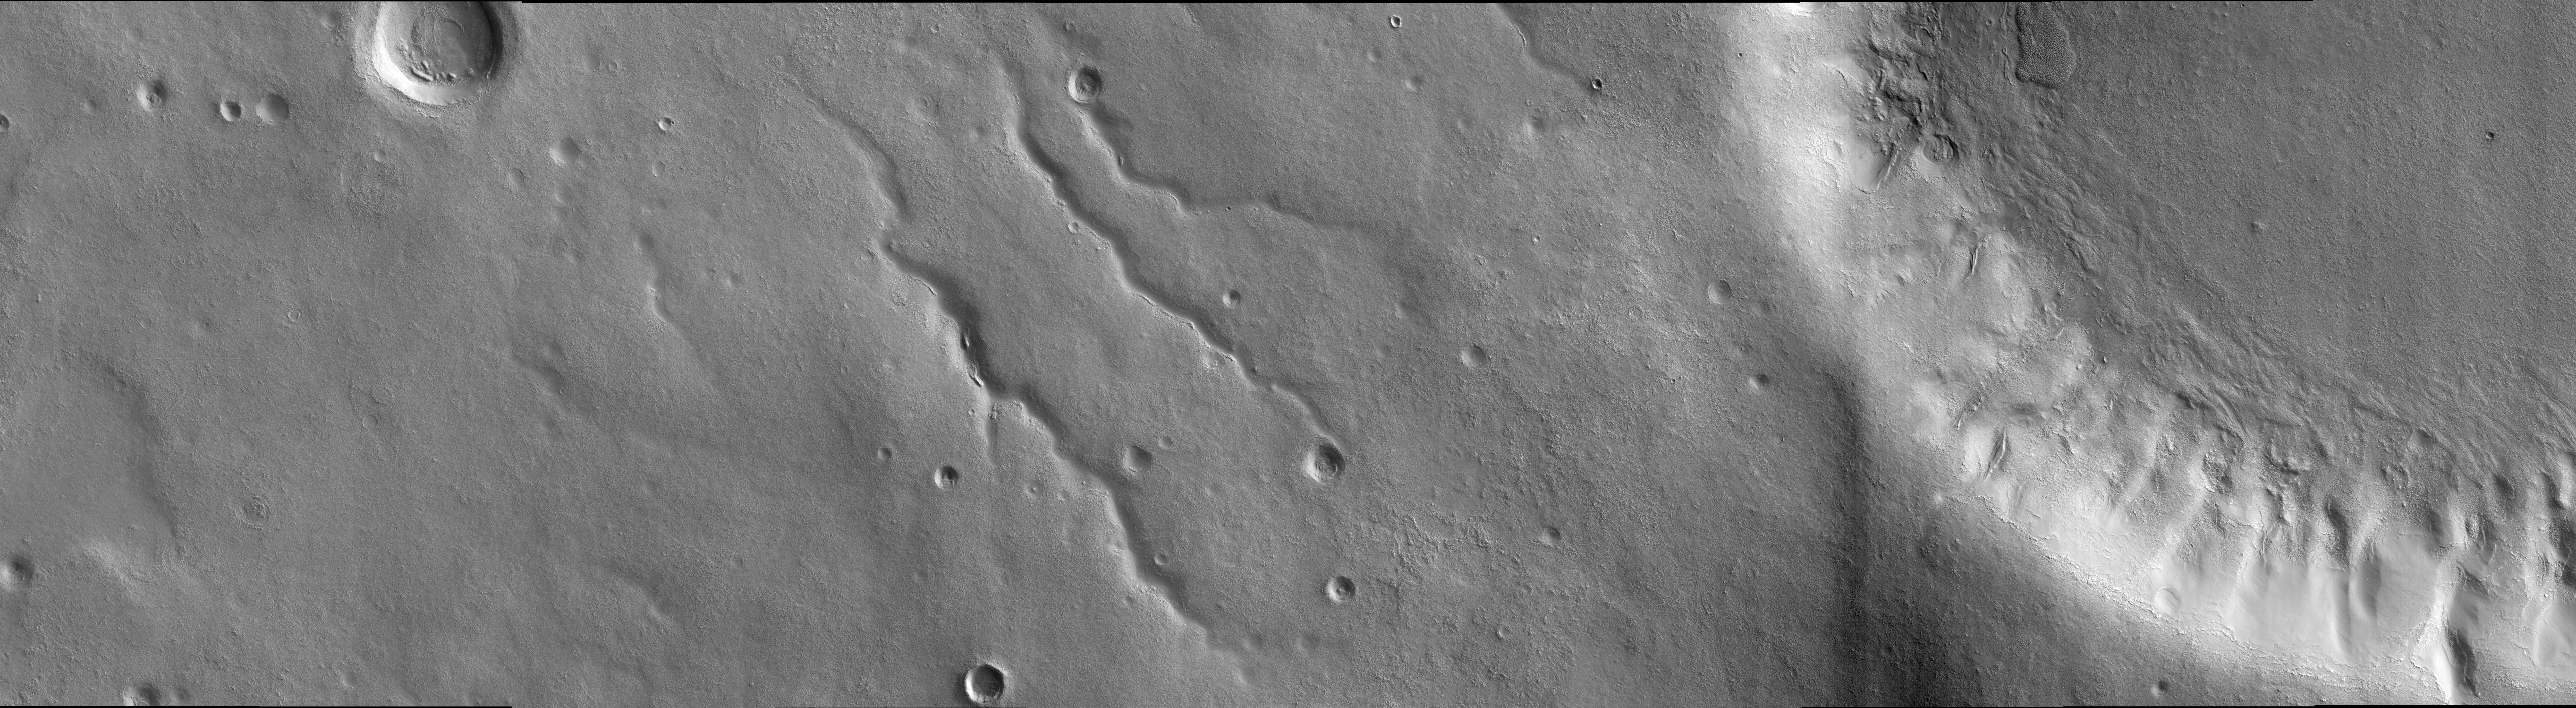

Landscape West of Bosporos Rupes

This image was taken in the mid-latitudes of Mars’ southern hemisphere near the giant Argyre impact basin. It is located just to the west of a prominent scarp known as Bosporos Rupes. The left side of the image shows cratered plains. Some of the craters are heavily mantled and indistinct, whereas others exhibit sharp rims and dramatic topography. The largest crater in this half of the image is about 2.5 kilometers (1.5 miles) wide. Mounds and ridges, which may be remnants of an ice-rich deposit, are visible on its floor. Three sinuous valleys occupy the center of the image. Valleys such as these were first observed in data returned by the NASA Mariner 9 spacecraft, which reached Mars in 1971. The right side of the image shows part of an impact crater that is approximately 20 kilometers (12 miles) in diameter. The furrowed appearance of the crater’s inner wall suggests that it has been extensively modified, perhaps by landslides and flowing water. Like other craters in the area, the floor of this crater has a rough and dissected texture that is often attributed to the loss of ice-rich material.

This image was taken by the High Resolution Imaging Science Experiment (HiRISE) camera onboard NASA’s Mars Reconnaissance Orbiter spacecraft on March 24, 2006. The image is centered at 40.64 degrees south latitude, 303.49 degrees east longitude. The image is oriented such that north is 7 degrees to the left of up. The range to the target was 2,044 kilometers (1,270 miles). At this distance the image scale is 2.04 meters (6.69 feet) per pixel, so objects as small as 6.1 meters (20 feet) are resolved. In total this image is 40.90 kilometers (25.41 miles) or 20,081 pixels wide and 11.22 kilometers (6.97 miles) or 5,523 pixels high. The image was taken at a local Mars time of 07:30 and the scene is illuminated from the upper right with a solar incidence angle of 81.4 degrees, thus the sun was about 8.6 degrees above the horizon. At an Ls of 29 degrees (with Ls an indicator of Mars’ position in its orbit around the sun), the season on Mars is southern autumn.

Images from the High Resolution Imaging Science Experiment and additional information about the Mars Reconnaissance Orbiter are available online at: http://www.nasa.gov/mro or http://HiRISE.lpl.arizona.edu. For information about NASA and agency programs on the Web, visit: http://www.nasa.gov.

JPL, a division of the California Institute of Technology in Pasadena, manages the Mars Reconnaissance Orbiter for NASA’s Science Mission Directorate, Washington. Lockheed Martin Space Systems is the prime contractor for the project and built the spacecraft. The HiRISE camera was built by Ball Aerospace and Technology Corporation and is operated by the University of Arizona.

Credit: NASA/JPL/University of Arizona